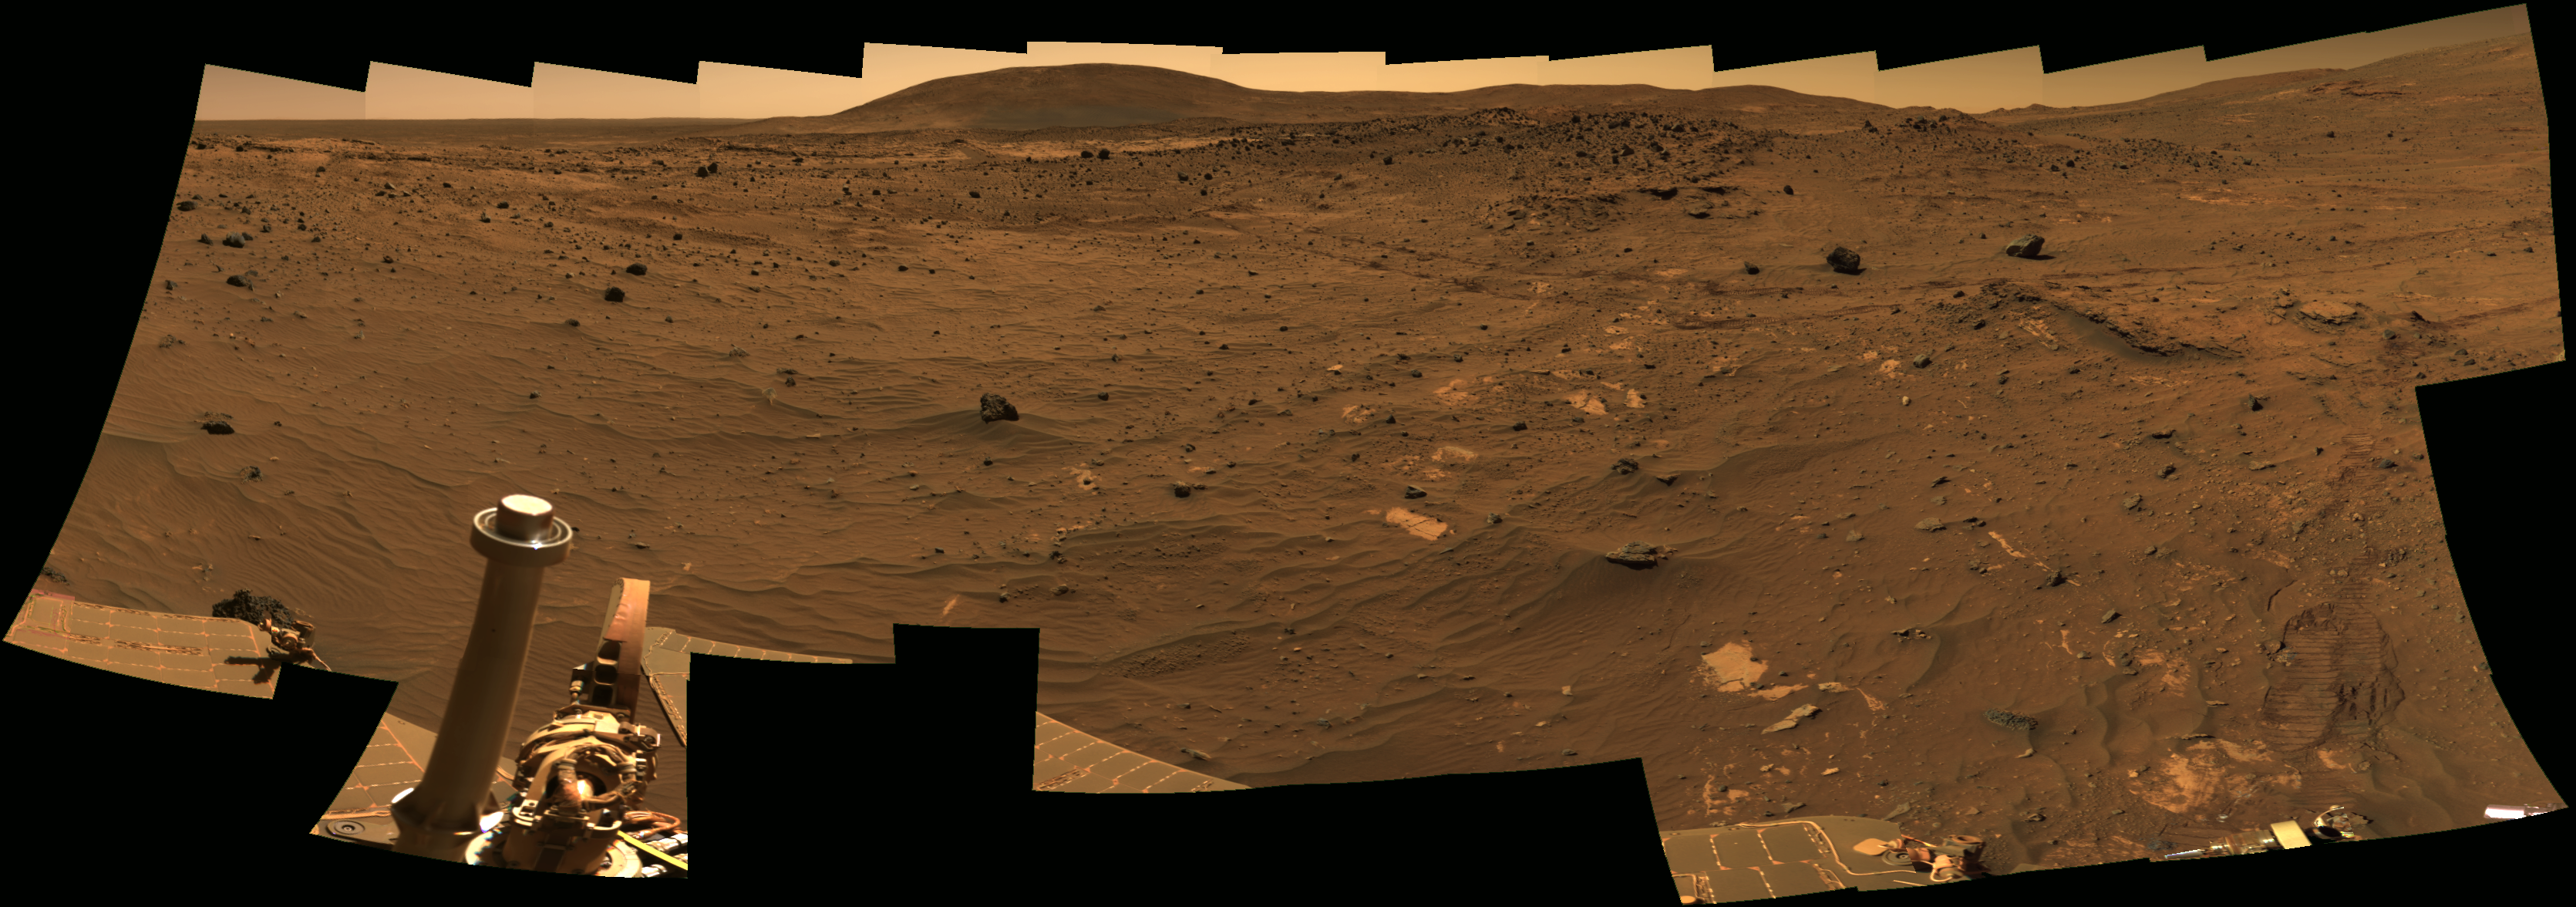

View Northward from Spirit’s Winter Roost

One part of the research program that NASA’s Mars Exploration Rover Spirit is conducting while sitting at a favorable location for wintertime solar energy is the most detailed panorama yet taken on the surface of Mars. This view is a partial preliminary product from the continuing work on the full image, which will be called the “McMurdo Panorama.”

Spirit’s panoramic camera (Pancam) began taking exposures for the McMurdo Panorama on the rover’s 814th Martian day (April 18, 2006). The rover has accumulated more than 900 exposures for this panorama so far, through all of the Pancam mineralogy filters and using little or no image compression. Even with a tilt toward the winter sun, the amount of energy available daily is small, so the job will still take one to two more months to complete.

This portion of the work in progress looks toward the north. “Husband Hill,” which Spirit was climbing a year ago, is on the horizon near the center. “Home Plate” is a between that hill and the rover’s current position. Wheel tracks imprinted when Spirit drove south from Home Plate can be seen crossing the middle distance of the image from the center to the right.

This is an approximate true-color rendering combining exposures taken through three of the panoramic camera’s filters. The filters used are centered on wavelengths of 750 nanometers, 530 nanometers and 430 nanometers.

Credit: NASA/JPL/Cornell